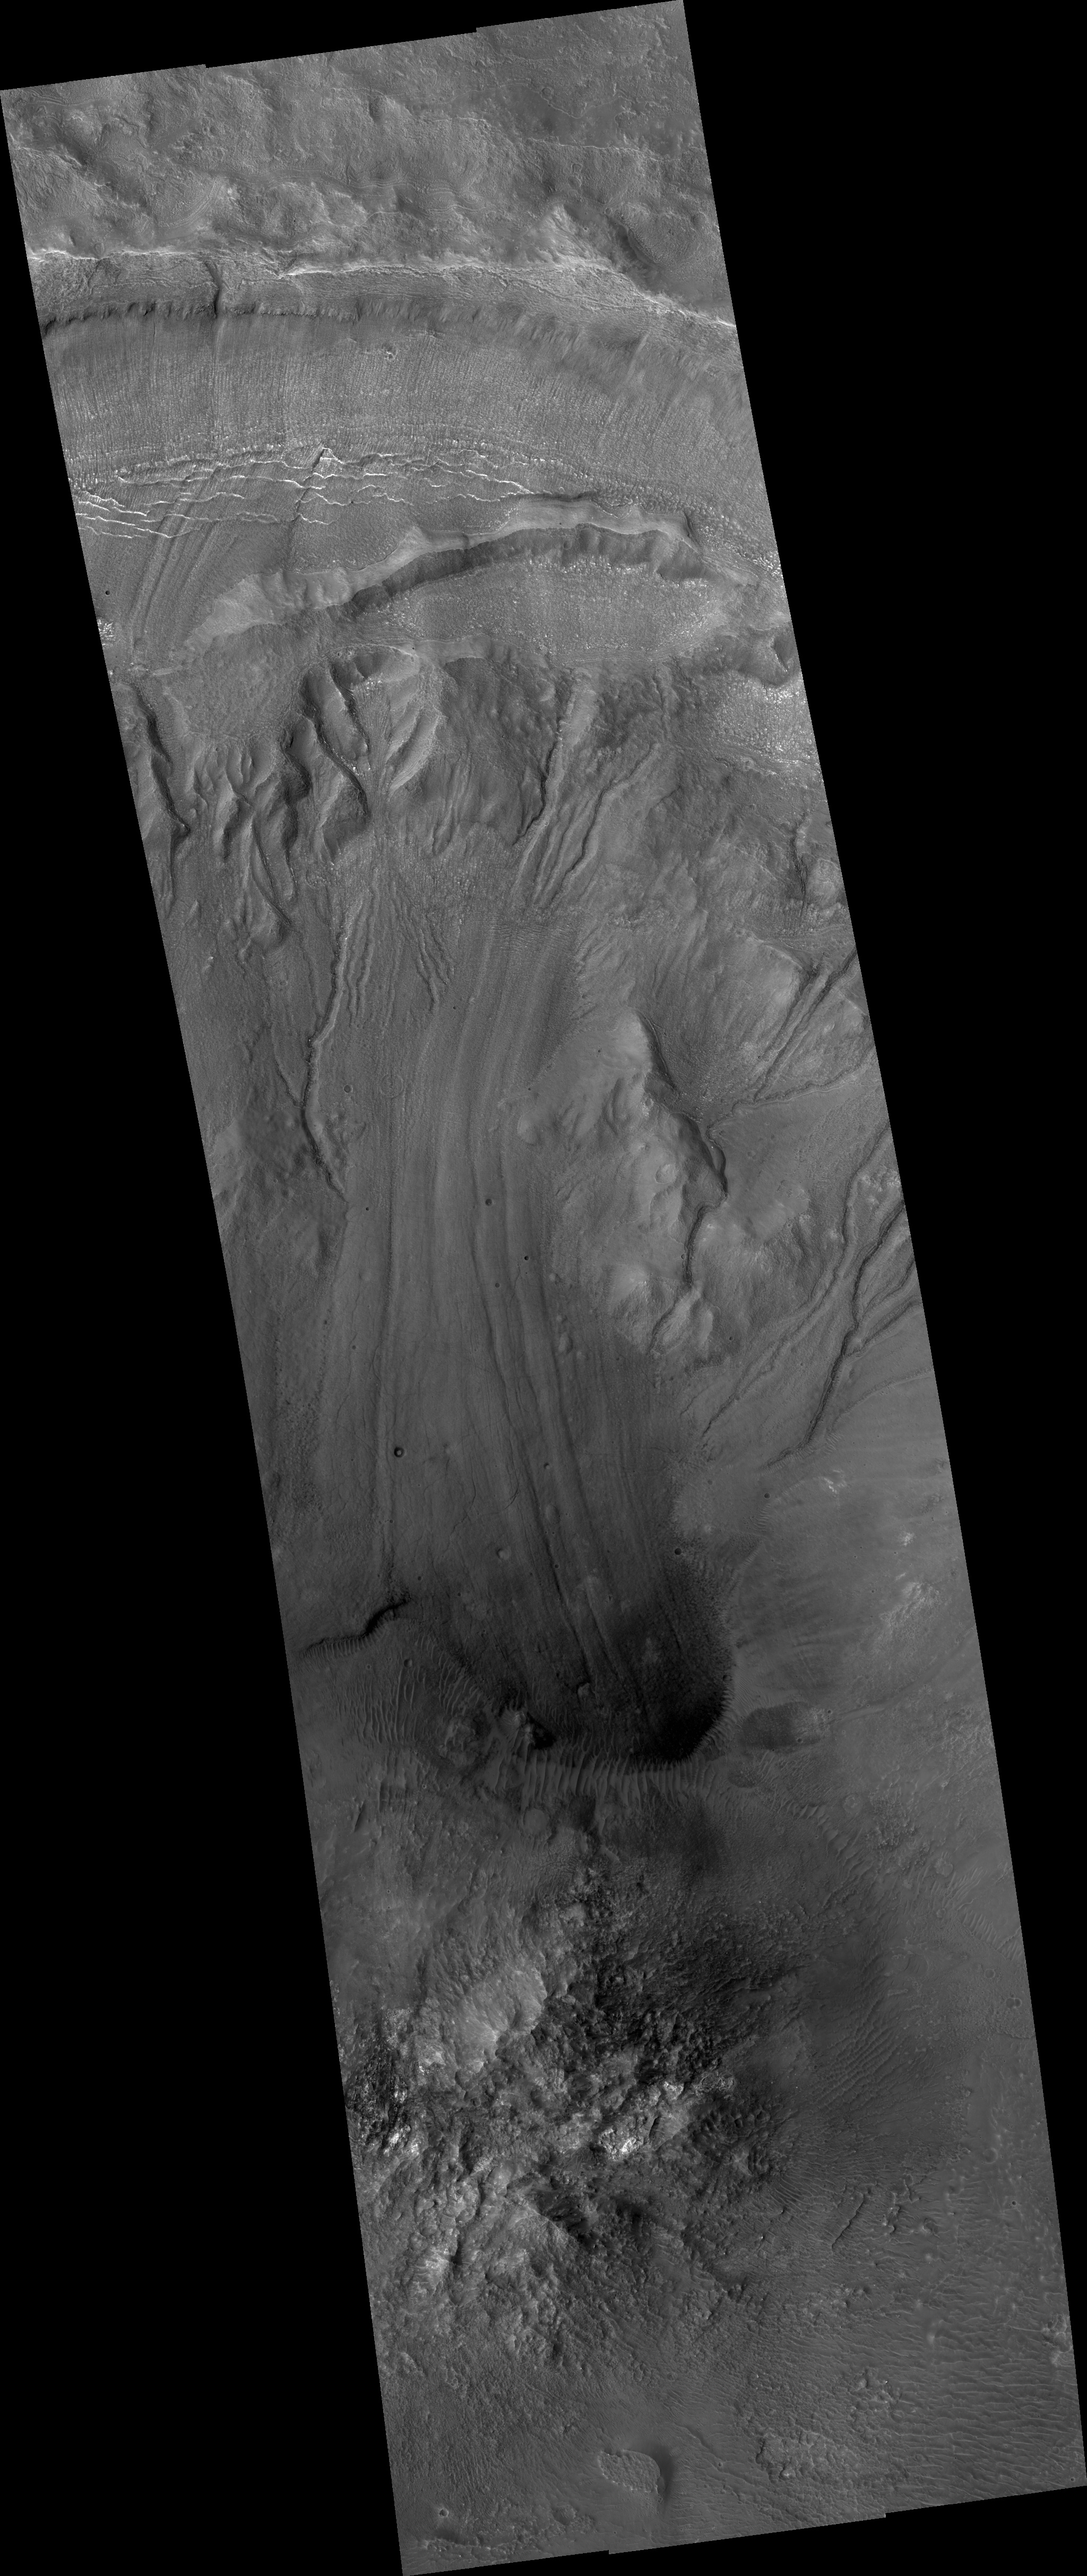

Gullies and Flow Features on Crater Wall

This image from the High Resolution Imaging Science Experiment (HiRISE) camera on NASA’s Mars Reconnaissance Orbiter shows a sample of the variety and complexity of processes that may occur on the walls of Martian craters, well after the impact crater formed.

At the very top of the image is the high crater rim. At the bottom of the image is the crater’s central peak, a dome of material rising above the surrounding crater floor. The central peak was uplifted during the impact event.

Reaching down the walls of the crater are winding and crooked troughs, or gullies. Some of these gullies may have formed with the help of liquid water, melted from ice or snowpack on the crater walls or from groundwater within the walls. Also notable is the long tongue-like lobe stretching down the middle of the image, with a darker, rounded snout and prominent parallel grooves on its surface. These characteristics, together with faint cracks on its surface, suggest that this lobe may have formed by movement of ice-rich material from up on the crater wall down to the crater floor.

Because surface features on this lobe and on most of the gullies do not appear sharp and pristine, and because wind-blown dunes have blown up on the front snout of the lobe, and because there are several small craters on the lobe’s surface, the movements of ice-rich material and possibly water have probably not occurred very recently.

This image covers a swath of ground about 6 kilometers (4 miles) wide, centered at 32.4 degrees south latitude, 103.2 degrees east longitude. It is one product from HiRISE observation ESP_013726_1475, made on July 1, 2009. Other image products from this observation are available at http://hirise.lpl.arizona.edu/ESP_013726_1475.

NASA’s Jet Propulsion Laboratory, a division of the California Institute of Technology, Pasadena, manages the Mars Reconnaissance Orbiter for the NASA Science Mission Directorate, Washington. Lockheed Martin Space Systems, Denver, is the prime contractor for the project and built the spacecraft. The University of Arizona, Tucson, operates the HiRISE camera, which was built by Ball Aerospace & Technologies Corp., Boulder, Colo.

Credit: NASA/JPL-Caltech/University of Arizona